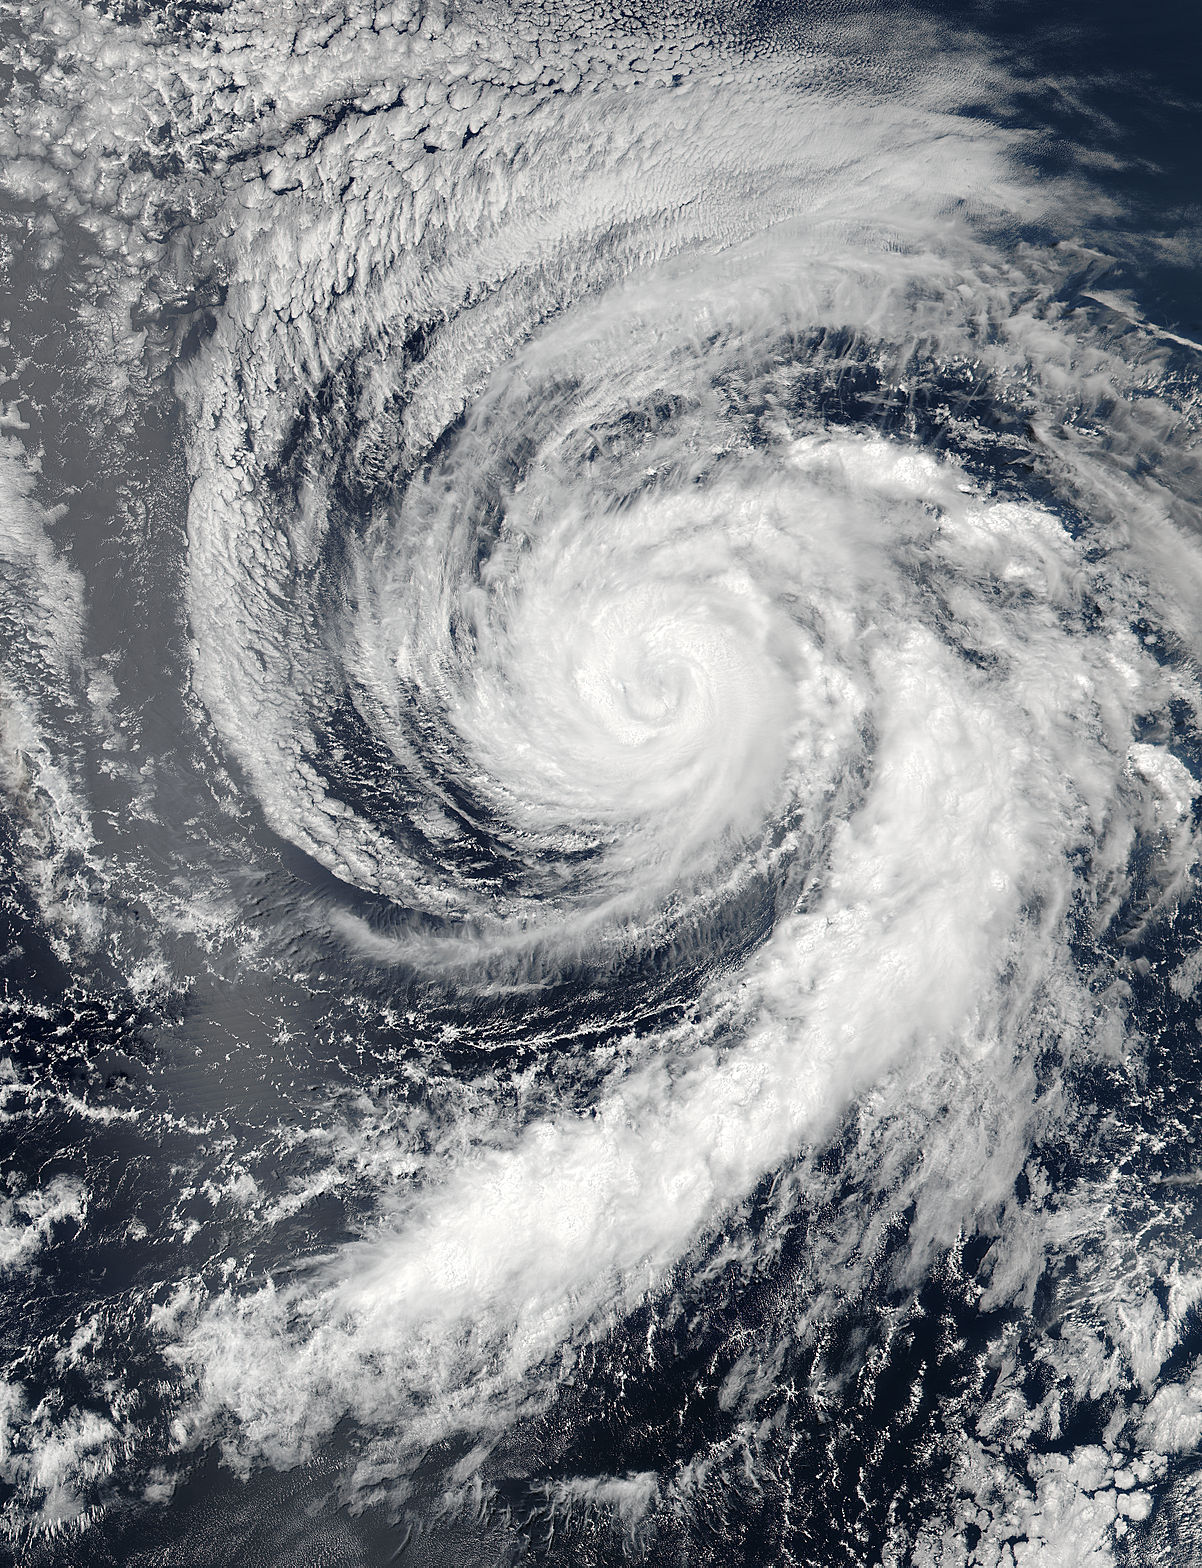

NASA Sees Hurricane Celia Headed for Central Pacific

Hurricane Celia is currently in the Eastern Pacific Ocean, but once it passes west of 140 degrees west longitude, warnings on the system will be issued by NOAA's Central Pacific Hurricane Center. On July 11 at 22:05 UTC (6:05 p.m. EDT) the Visible Infrared Imaging Radiometer Suite (VIIRS) instrument aboard NASA-NOAA-DOD's Suomi NPP satellite captured a visible light image of Hurricane Celia that showed a cloud-filled eye with powerful bands of thunderstorms wrapping around the low level center. The VIIRS image also showed a large band of thunderstorms that extended to the south, wrapping into the storms' eastern quadrant. At 5 a.m. EDT (0900 UTC) on July 12 the center of Hurricane Celia was located near 16.2 north latitude and 127.9 west longitude. That's about 1,260 miles (2,025 km) west-southwest of the southern tip of Baja California, Mexico. It was moving to the west-northwest at 10 mph (17 kph) and NOAA's National Hurricane Center (NHC) expects Celia to turn toward the northwest later today, with this motion continuing Tuesday night and Wednesday. Maximum sustained winds were near 100 mph (155 kph). NHC forecasts weakening over the next two days and Celia could weaken to a tropical storm on Wednesday.

Credit: NASA/Goddard/Jeff Schmaltz/MODIS Land Rapid Response Team